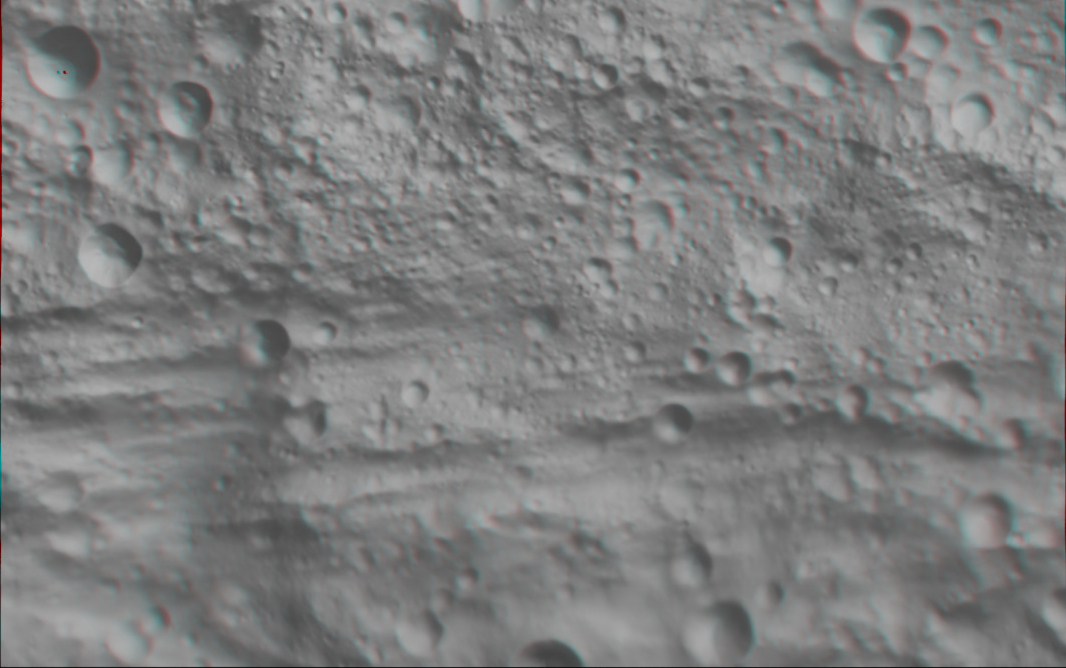

Anaglyph Image of Vesta’s Equatorial Region (II)

This anaglyph image shows the topography of part of Vesta’s equatorial region. When viewed correctly this image shows a 3D view of Vesta’s surface. This effect was achieved by superimposing two differently colored images with an offset to create depth. To view this image in 3D use red-green, or red-blue, glasses (left eye: red; right eye: green/blue). The depth effect/topography differences in this image were calculated from the shape model of Vesta. The irregular Vestan topography dominates this image: this uneven topography is mostly due to large, ancient, rather degraded ruin eroded craters. Three of these large ruin eroded craters can be reasonably clearly seen in the top right of the image. The bottom left of the image contains a sharp topography feature trending roughly NE-SW. This feature seems to cut across the equatorial troughs, which dominate the bottom half of the image. This image has a resolution of about 300 meters per pixel.

The Dawn mission to Vesta and Ceres is managed by NASA’s Jet Propulsion Laboratory, a division of the California Institute of Technology, Pasadena, Calif., for NASA’s Science Mission Directorate, Washington. UCLA is responsible for overall Dawn mission science. The Dawn framing cameras were developed and built under the leadership of the Max Planck Institute for Solar System Research, Katlenburg-Lindau, Germany, with significant contributions by DLR German Aerospace Center, Institute of Planetary Research, Berlin, and in coordination with the Institute of Computer and Communication Network Engineering, Braunschweig. The Framing Camera project is funded by the Max Planck Society, DLR, and NASA/JPL.

Credit: NASA/JPL-Caltech/UCLA/MPS/DLR/IDA